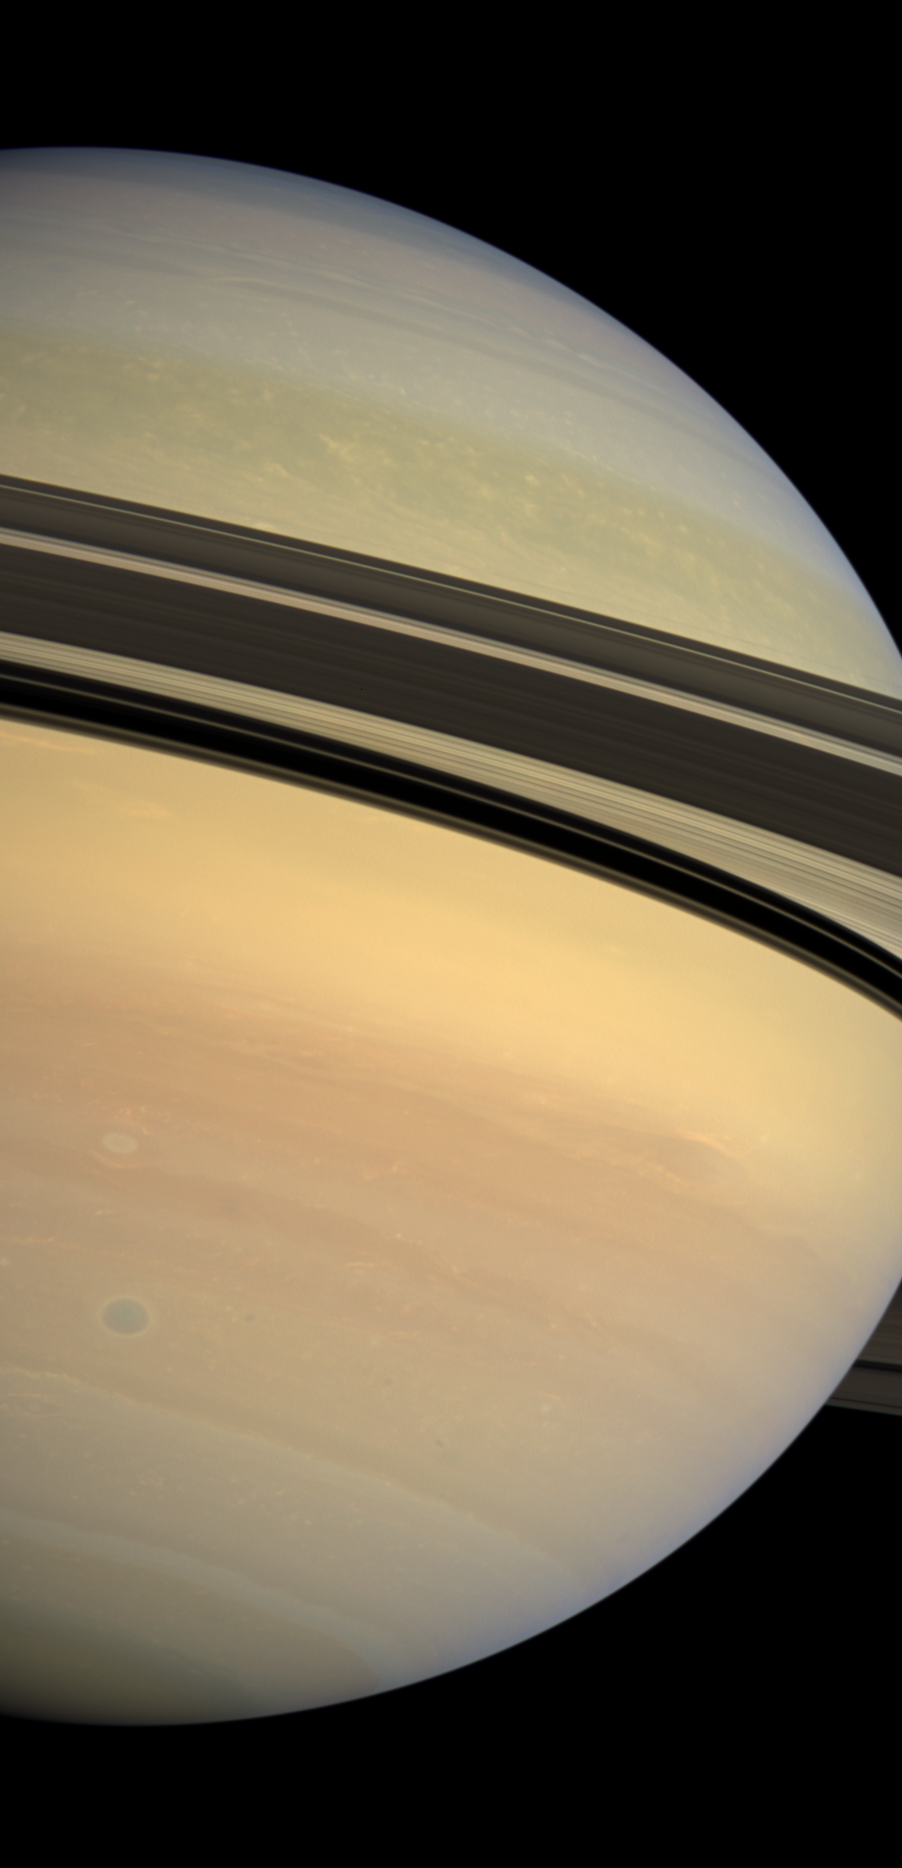

Shadow of Demarcation

Saturn’s rings cast a dramatic shadow separating the blues and greens of the planet’s northern hemisphere from the creamy pastels coloring the southern hemisphere.

This mosaic combines 6 images—2 each of red, green and blue spectral filters—to create this natural color view. The images were obtained with the Cassini spacecraft wide-angle camera on Dec. 30, 2008 at a distance of approximately 1.2 million kilometers (750,000 miles) from Saturn and at a Sun-Saturn-spacecraft, or phase, angle of 30 degrees. Image scale is 67 kilometers (42 miles) per pixel.

The Cassini-Huygens mission is a cooperative project of NASA, the European Space Agency and the Italian Space Agency. The Jet Propulsion Laboratory, a division of the California Institute of Technology in Pasadena, manages the mission for NASA’s Science Mission Directorate, Washington, D.C. The Cassini orbiter and its two onboard cameras were designed, developed and assembled at JPL. The imaging operations center is based at the Space Science Institute in Boulder, Colo.

Credit: NASA/JPL/Space Science Institute